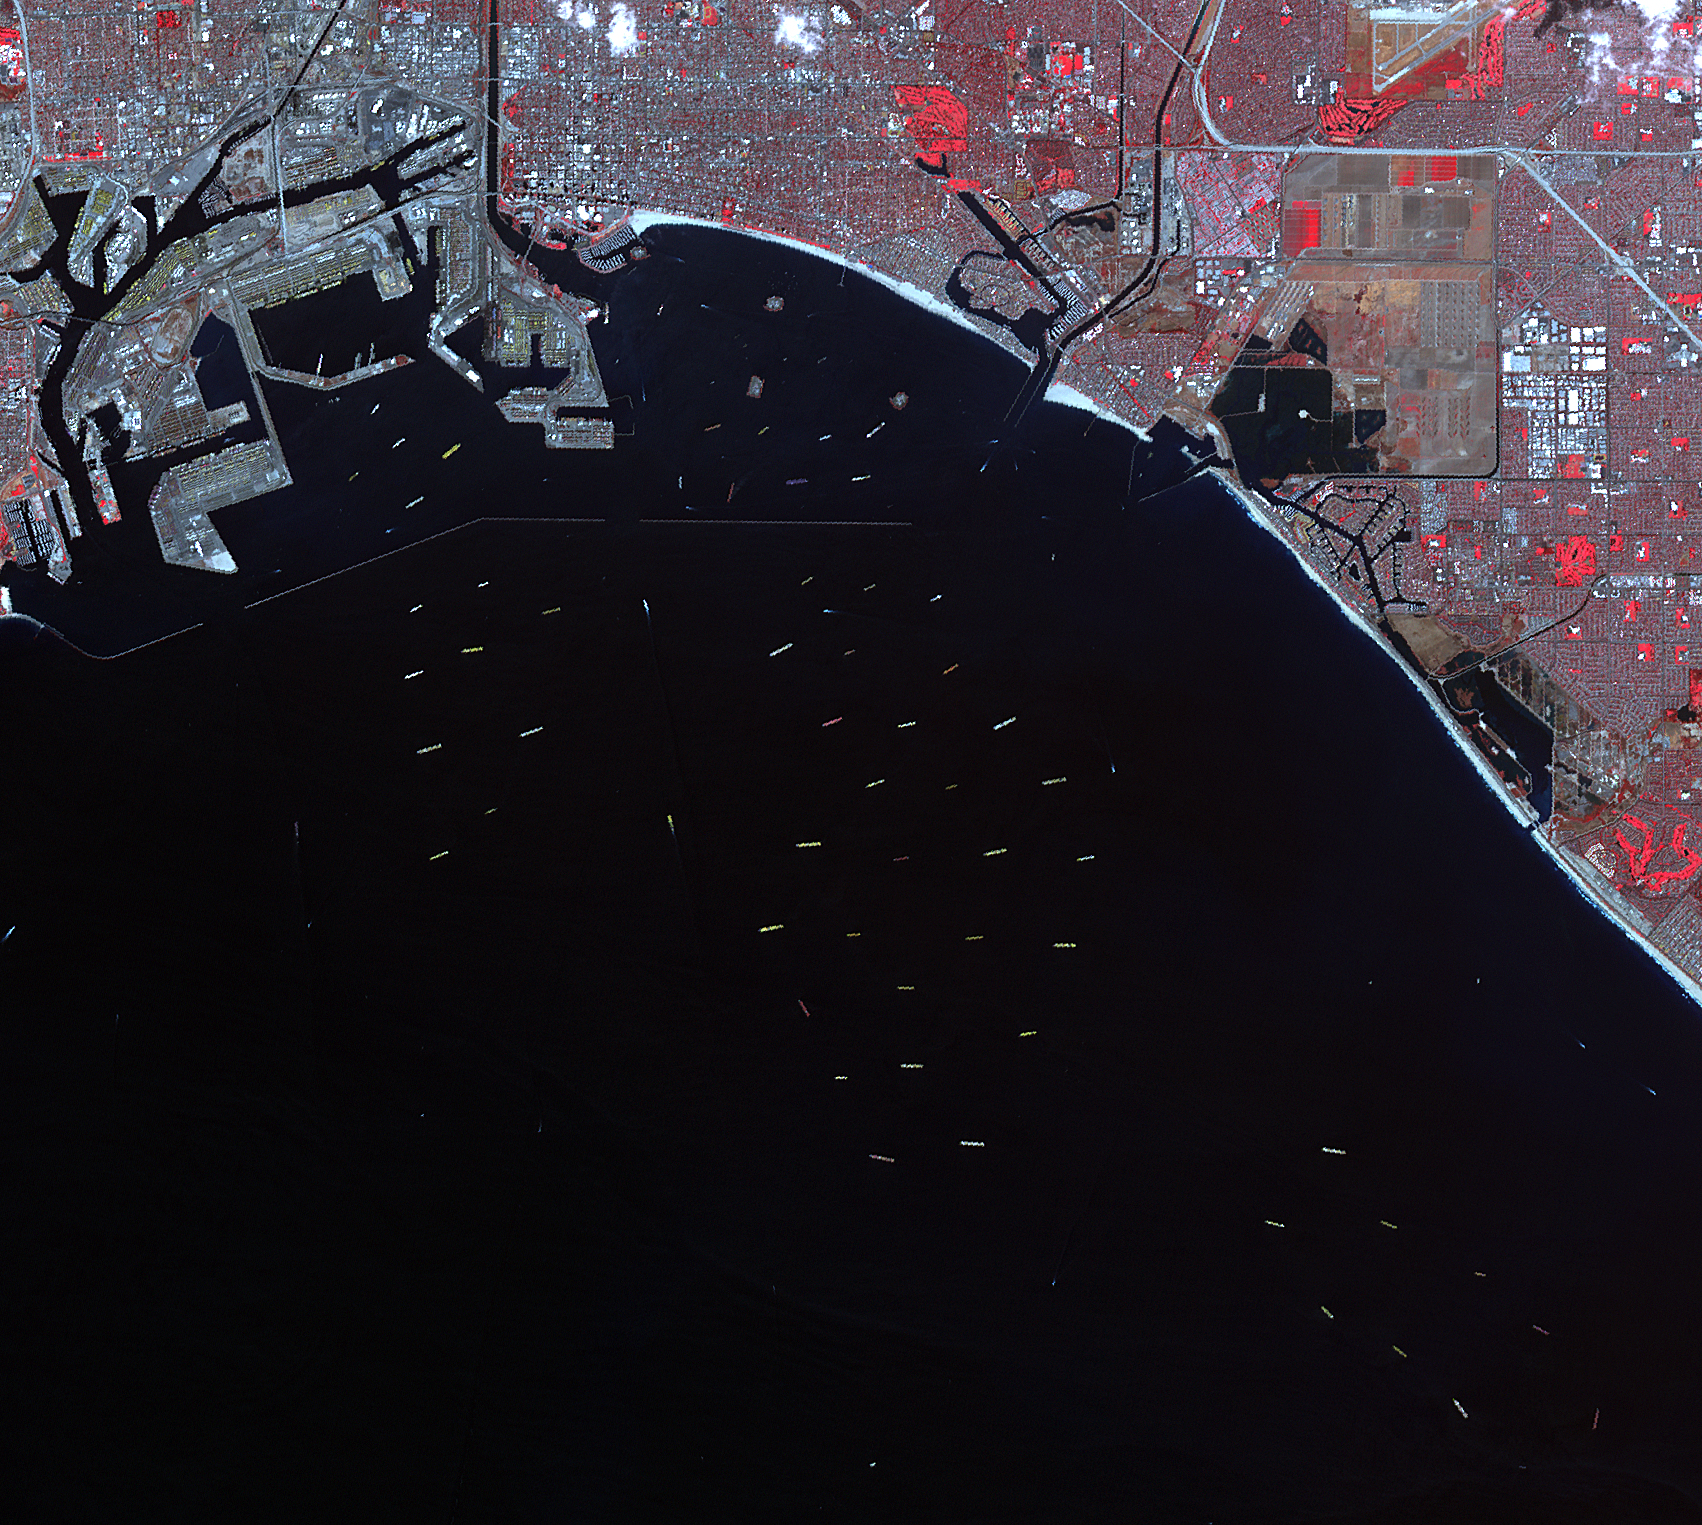

Backup at Ports of LA and Long Beach

On Oct. 10, 2021, NASA’s Advanced Spaceborne Thermal Emission and Reflection Radiometer (ASTER) instrument captured an image of over 70 ships waiting to dock and unload at the ports of Los Angeles and Long Beach, due to a supply-chain crunch. The image covers an area of 14 by 16 miles (23 by 25 kilometers).

ASTER, aboard the Terra satellite, views Earth’s surface in visible, near-infrared, and thermal infrared wavelengths. Together with its high spatial resolution of about 50 to 300 feet (15 to 91 meters), the instrument maps and monitors the changing surface of our planet. It is one of five Earth-observing instruments launched Dec. 18, 1999, on Terra. The instrument was built by Japan’s Ministry of Economy, Trade and Industry. A joint U.S./Japan science team is responsible for validation and calibration of the instrument and data products.

The broad spectral coverage and high spectral resolution of ASTER provides scientists in numerous disciplines with critical information for surface mapping and monitoring of dynamic conditions and temporal change. Example applications are monitoring glacial advances and retreats; monitoring potentially active volcanoes; identifying crop stress; determining cloud morphology and physical properties; wetlands evaluation; thermal pollution monitoring; coral reef degradation; surface temperature mapping of soils and geology; and measuring surface heat balance.

The U.S. science team is located at NASA’s Jet Propulsion Laboratory in Southern California. The Terra mission is part of NASA’s Science Mission Directorate, Washington. Caltech in Pasadena, California, manages JPL for NASA.

Credit: NASA/JPL-Caltech